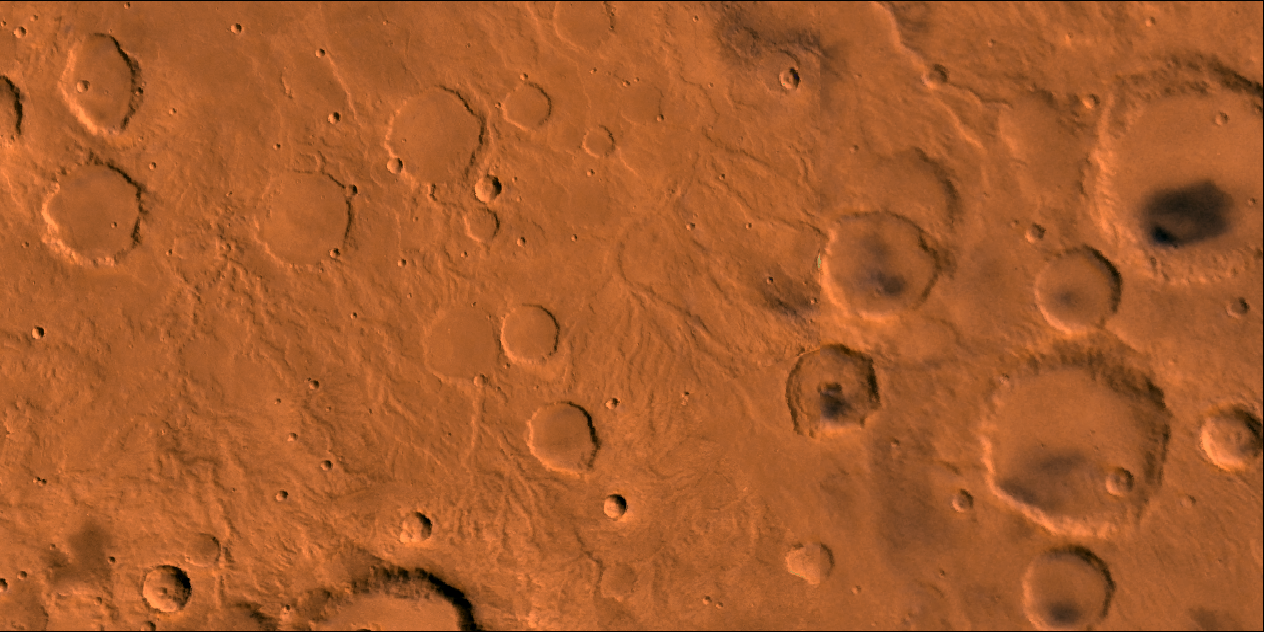

Fine Channel Networks

A color image of fine channel networks on Mars; north toward top. The scene shows heavily cratered highlands dissected by dendritic open channel networks that dissect steep slopes of impact crater walls.

This image is a composite of Viking high-resolution images in black and white and low-resolution images in color. The image extends from latitude 9 degrees S. to 5 degrees S. and from longitude 312 degrees to 320 degrees; Mercator projection.

The dendritic pattern of the fine channels and their location on steep slopes leads to the interpretation that these are runoff channels. The restriction of these types of channels to ancient highland rocks suggests that these channels are old and date from a time on Mars when conditions existed for precipitation to actively erode rocks. After the channels reach a low plain, they appear to end. Termination may have resulted from burial by younger deposits or perhaps the flows percolated into the surface materials and continued underground.

Credit: NASA/JPL/USGS